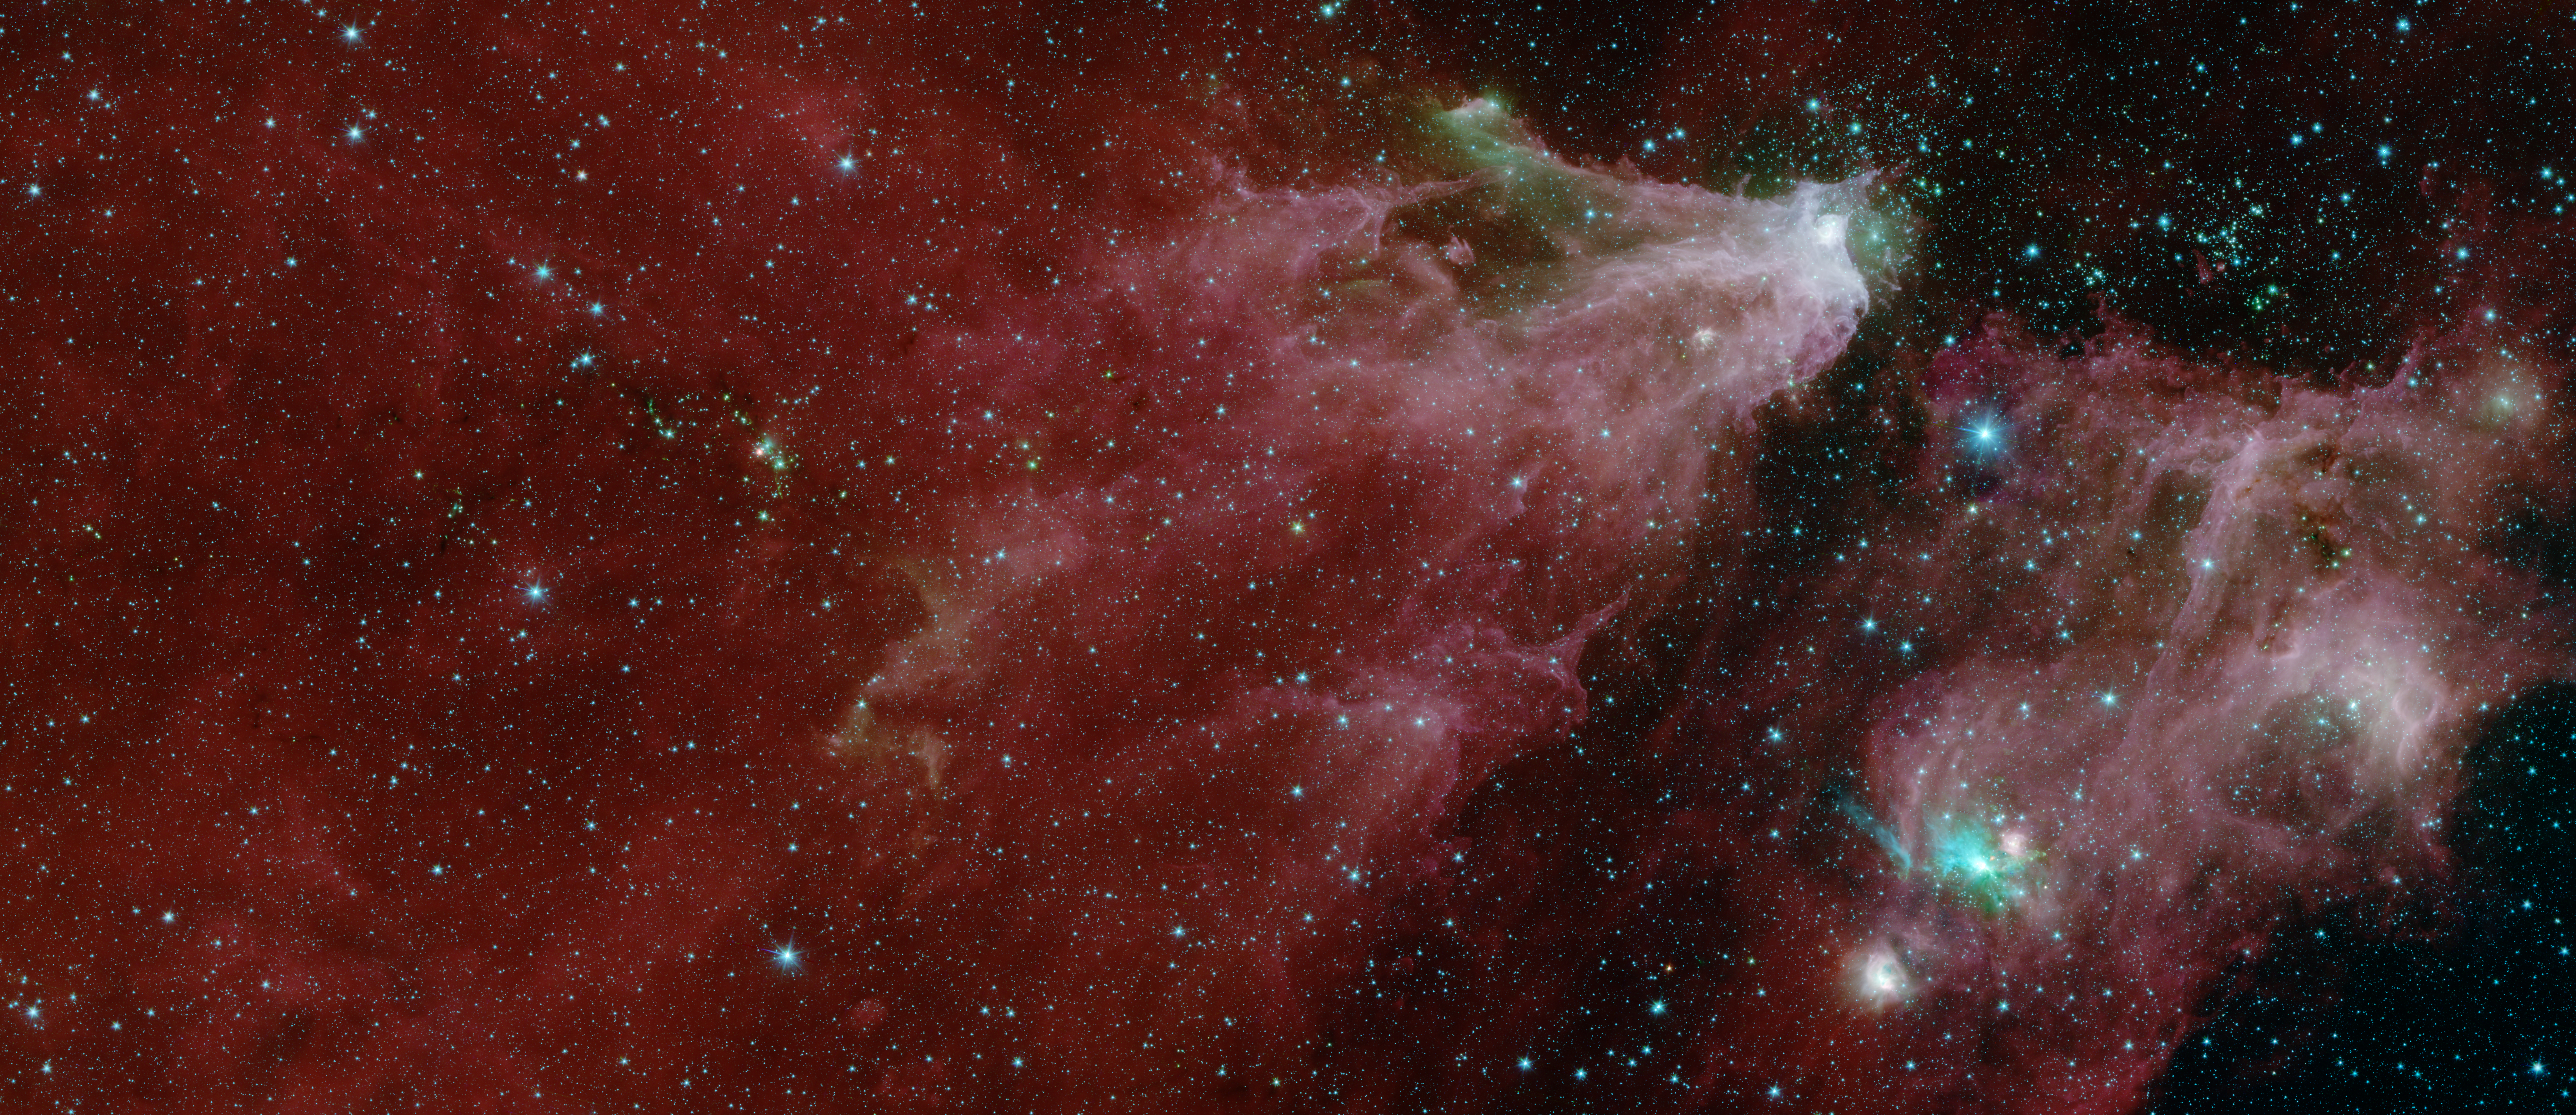

Cepheus C and Cepheus B Region by Spitzer (One-Instrument)

Annotated Image

This image shows data from NASA’s Spitzer Space Telescope, from the IRAC instrument, with colors corresponding to wavelengths of 3.6, 4.5, 5.8 and 8.0 µm (shown as blue, green, orange and red).

The grand red delta filling most of the image is a far-away nebula, or a cloud of gas and dust. A second nebula is located in the lower right portion of the image.

Within the first nebula, on the left side of this image, a dark filament runs horizontally through the green cloud. A smattering of baby stars (the red and yellow dots) appear inside it. Known as Cepheus C, the area is a particularly dense concentration of gas and dust where infant stars form. This region is called Cepheus C because it lies in the constellation Cepheus, which can be found near the constellation Cassiopeia. Cepheus-C is about 6 light years long, and lies about 40 light-years from the bright spot at the tip of the nebula.

Two features identified in the annotated image are visible only in the multi-instrument version of the image, found here. The first is V374 Ceph in the larger nebula. The second is the “runaway star” in the smaller nebula.

A second star cluster is located just above the second large nebula on the right side of the image. Known as Cepheus B, the cluster sits within a few thousand light-years of our Sun. A study of this region using Spitzer found that the dramatic collection is about 4 million to 5 million years old â€” slightly older than those in Cepheus C.

Also found in the second nebula is a small cluster of newborn stars that illuminates the dense cloud of gas and dust where they formed. It appears as a bright teal splash.

In 2017 and 2016, high school students and teachers contributed to our understanding of the Cepheus C star-forming region. As part of NITARP (NASA/IPAC Teacher Archive Research Program), the students and teachers combed through Spitzer data to identify the presence of young stellar objects. Over two years, the students and teachers identified more than 100 such objects that hadn’t been identified in previous studies. Astronomer Luisa Rebull of IPAC at Caltech guided the students and teachers. Educators interested in participating in NITARP should visit the program website.

The Jet Propulsion Laboratory in Pasadena, California, manages the Spitzer Space Telescope mission for NASA’s Science Mission Directorate in Washington. Science operations are conducted at the Spitzer Science Center at Caltech in Pasadena. Space operations are based at Lockheed Martin Space Systems in Littleton, Colorado. Data are archived at the Infrared Science Archive housed at IPAC at Caltech. Caltech manages JPL for NASA.

Credit: NASA/JPL-Caltech